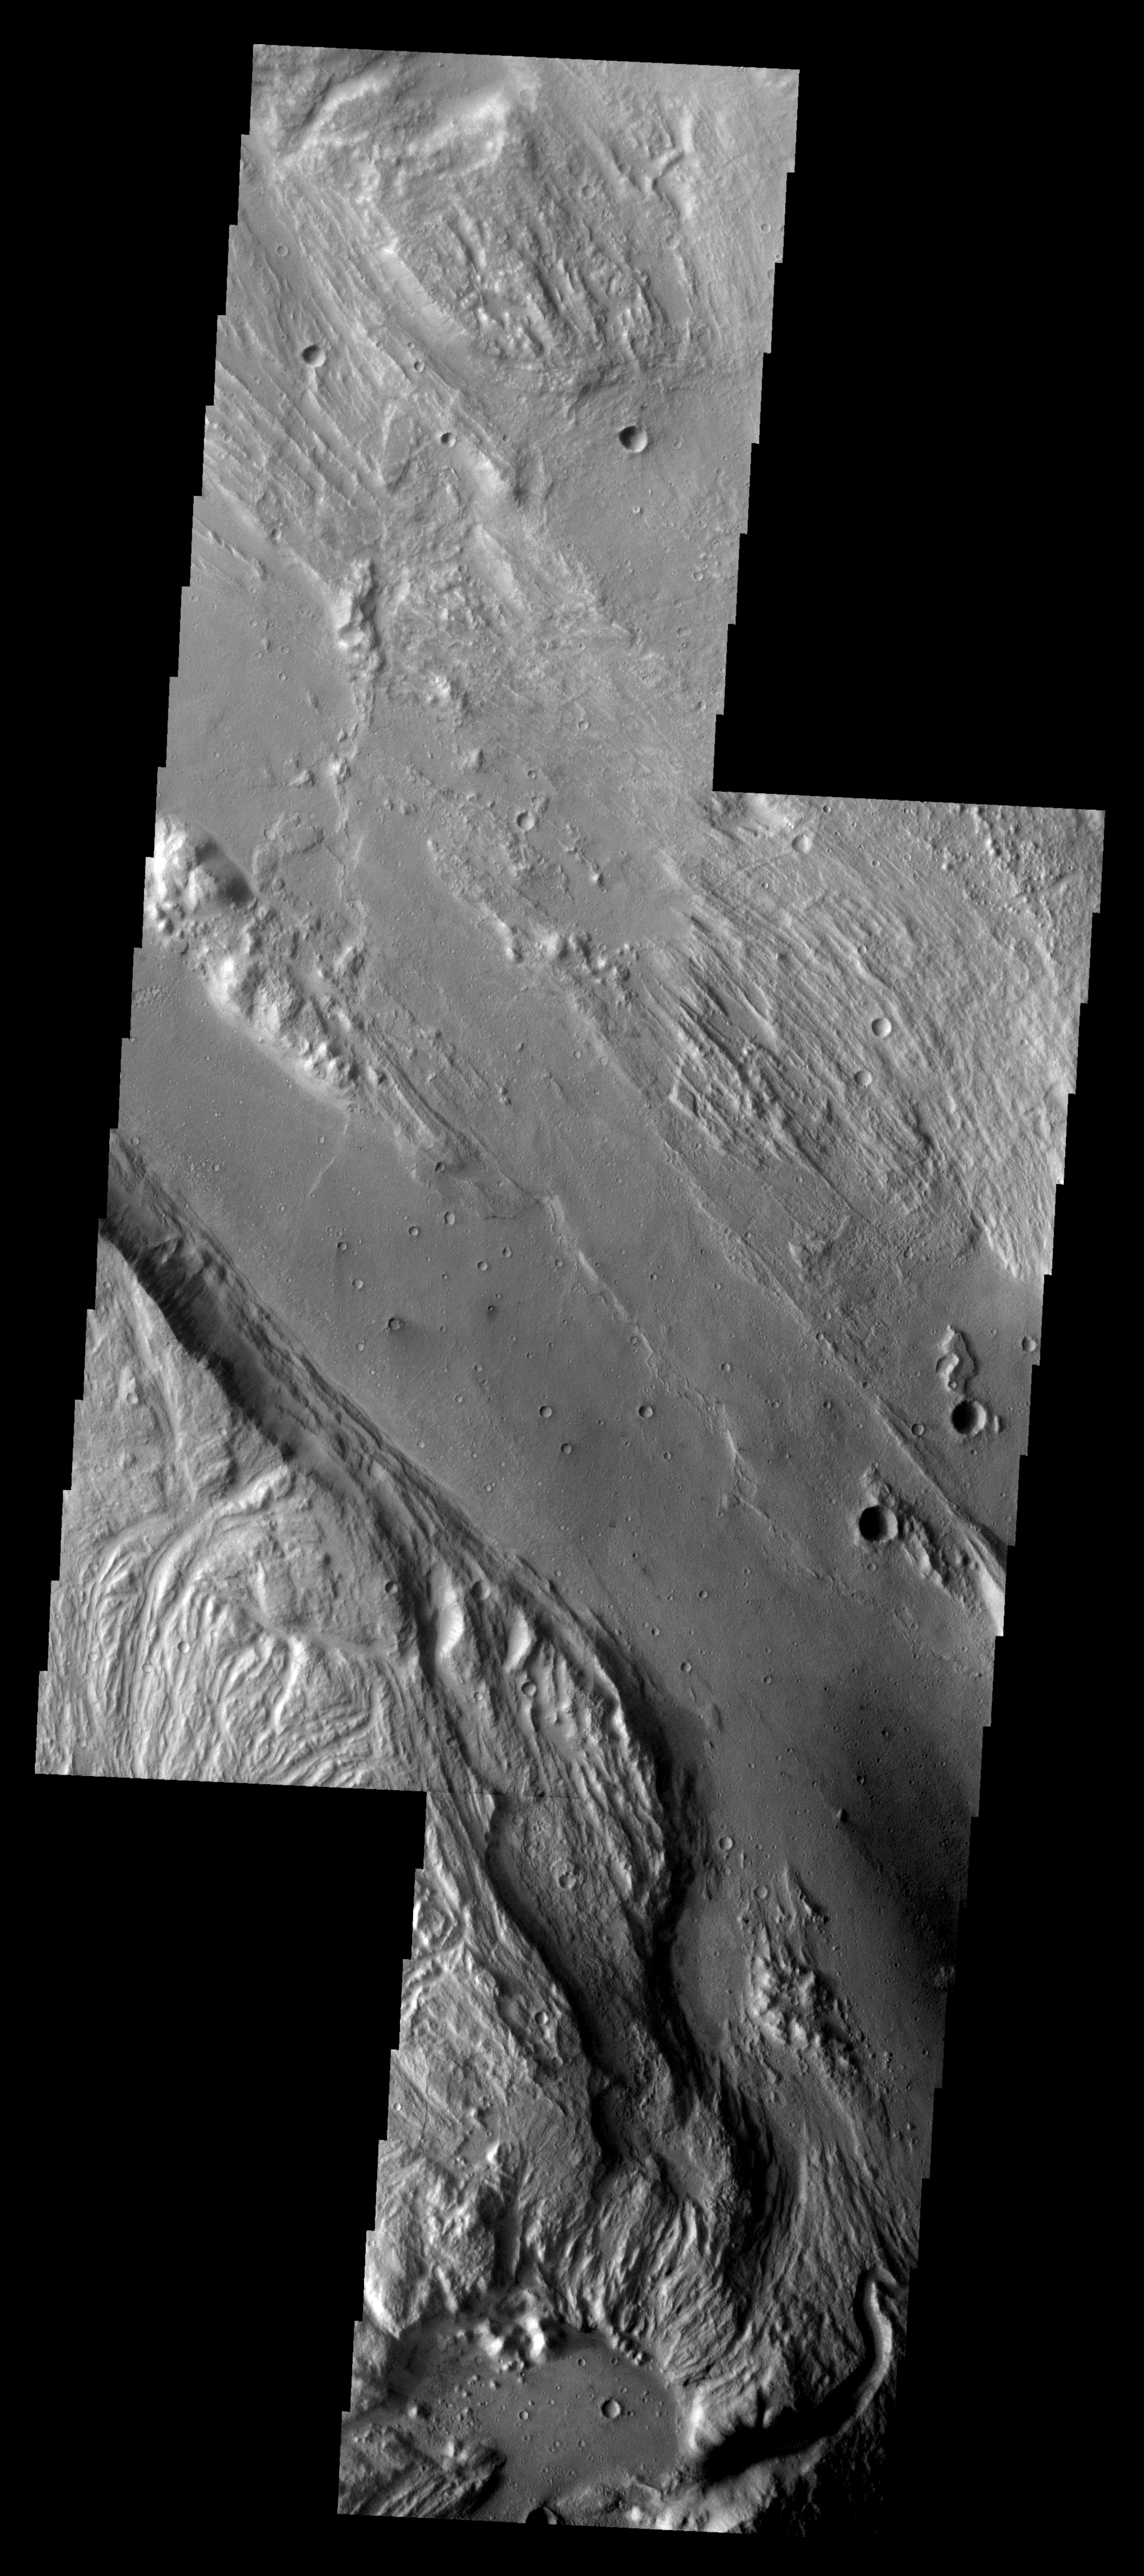

Ares Vallis

Released August 25, 2004

The THEMIS Image of the Day will be exploring the nomenclature of Mars for the next three weeks.

Ares Vallis

Vallis: valleyAres: Greek god of war, corresponding to the Roman god Mars.
Ares Vallis is one of the larger channels on Mars. It is located near several other large channels that appear to empty into Chryse Planitia. This image is a mosaic of two VIS frames.

Nomenclature Fact of the Day: The asteroid Mathilde is one of the darkest objects in the Solar System, reflecting only about 3% of the light that strikes it. It has been described as being “blacker that coal,” so its craters are named for coal fields and basins around the world.

Image information: VIS instrument. Latitude 8.6, Longitude 337.7 East (22.3 West). 19 meter/pixel resolution.

Note: this THEMIS visual image has not been radiometrically nor geometrically calibrated for this preliminary release. An empirical correction has been performed to remove instrumental effects. A linear shift has been applied in the cross-track and down-track direction to approximate spacecraft and planetary motion. Fully calibrated and geometrically projected images will be released through the Planetary Data System in accordance with Project policies at a later time.

NASA’s Jet Propulsion Laboratory manages the 2001 Mars Odyssey mission for NASA’s Office of Space Science, Washington, D.C. The Thermal Emission Imaging System (THEMIS) was developed by Arizona State University, Tempe, in collaboration with Raytheon Santa Barbara Remote Sensing. The THEMIS investigation is led by Dr. Philip Christensen at Arizona State University. Lockheed Martin Astronautics, Denver, is the prime contractor for the Odyssey project, and developed and built the orbiter. Mission operations are conducted jointly from Lockheed Martin and from JPL, a division of the California Institute of Technology in Pasadena.

Credit: NASA/JPL/Arizona State University